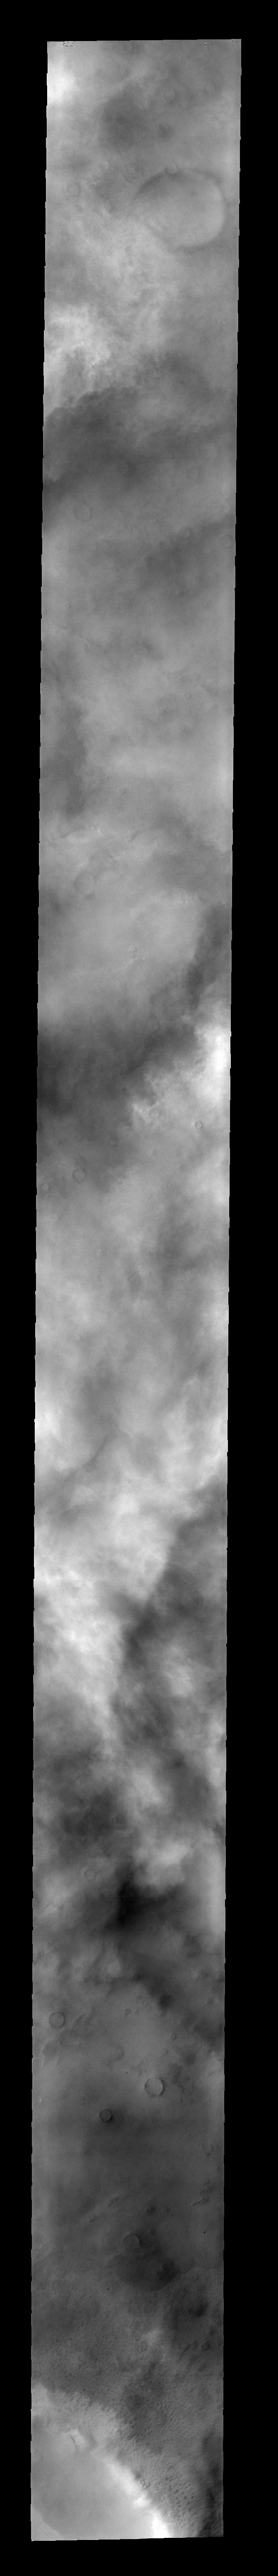

More Clouds

This lower resolution image was taken to explore the extent of storm fronts near the south polar region. The cloud cover is thickest in the middle of the frame.

Image information: VIS instrument. Latitude -77.1N, Longitude 232.8E. 34 meter/pixel resolution.

Please see the THEMIS Data Citation Note for details on crediting THEMIS images.

Note: this THEMIS visual image has not been radiometrically nor geometrically calibrated for this preliminary release. An empirical correction has been performed to remove instrumental effects. A linear shift has been applied in the cross-track and down-track direction to approximate spacecraft and planetary motion. Fully calibrated and geometrically projected images will be released through the Planetary Data System in accordance with Project policies at a later time.

NASA’s Jet Propulsion Laboratory manages the 2001 Mars Odyssey mission for NASA’s Office of Space Science, Washington, D.C. The Thermal Emission Imaging System (THEMIS) was developed by Arizona State University, Tempe, in collaboration with Raytheon Santa Barbara Remote Sensing. The THEMIS investigation is led by Dr. Philip Christensen at Arizona State University. Lockheed Martin Astronautics, Denver, is the prime contractor for the Odyssey project, and developed and built the orbiter. Mission operations are conducted jointly from Lockheed Martin and from JPL, a division of the California Institute of Technology in Pasadena.

Credit: NASA/JPL/ASU